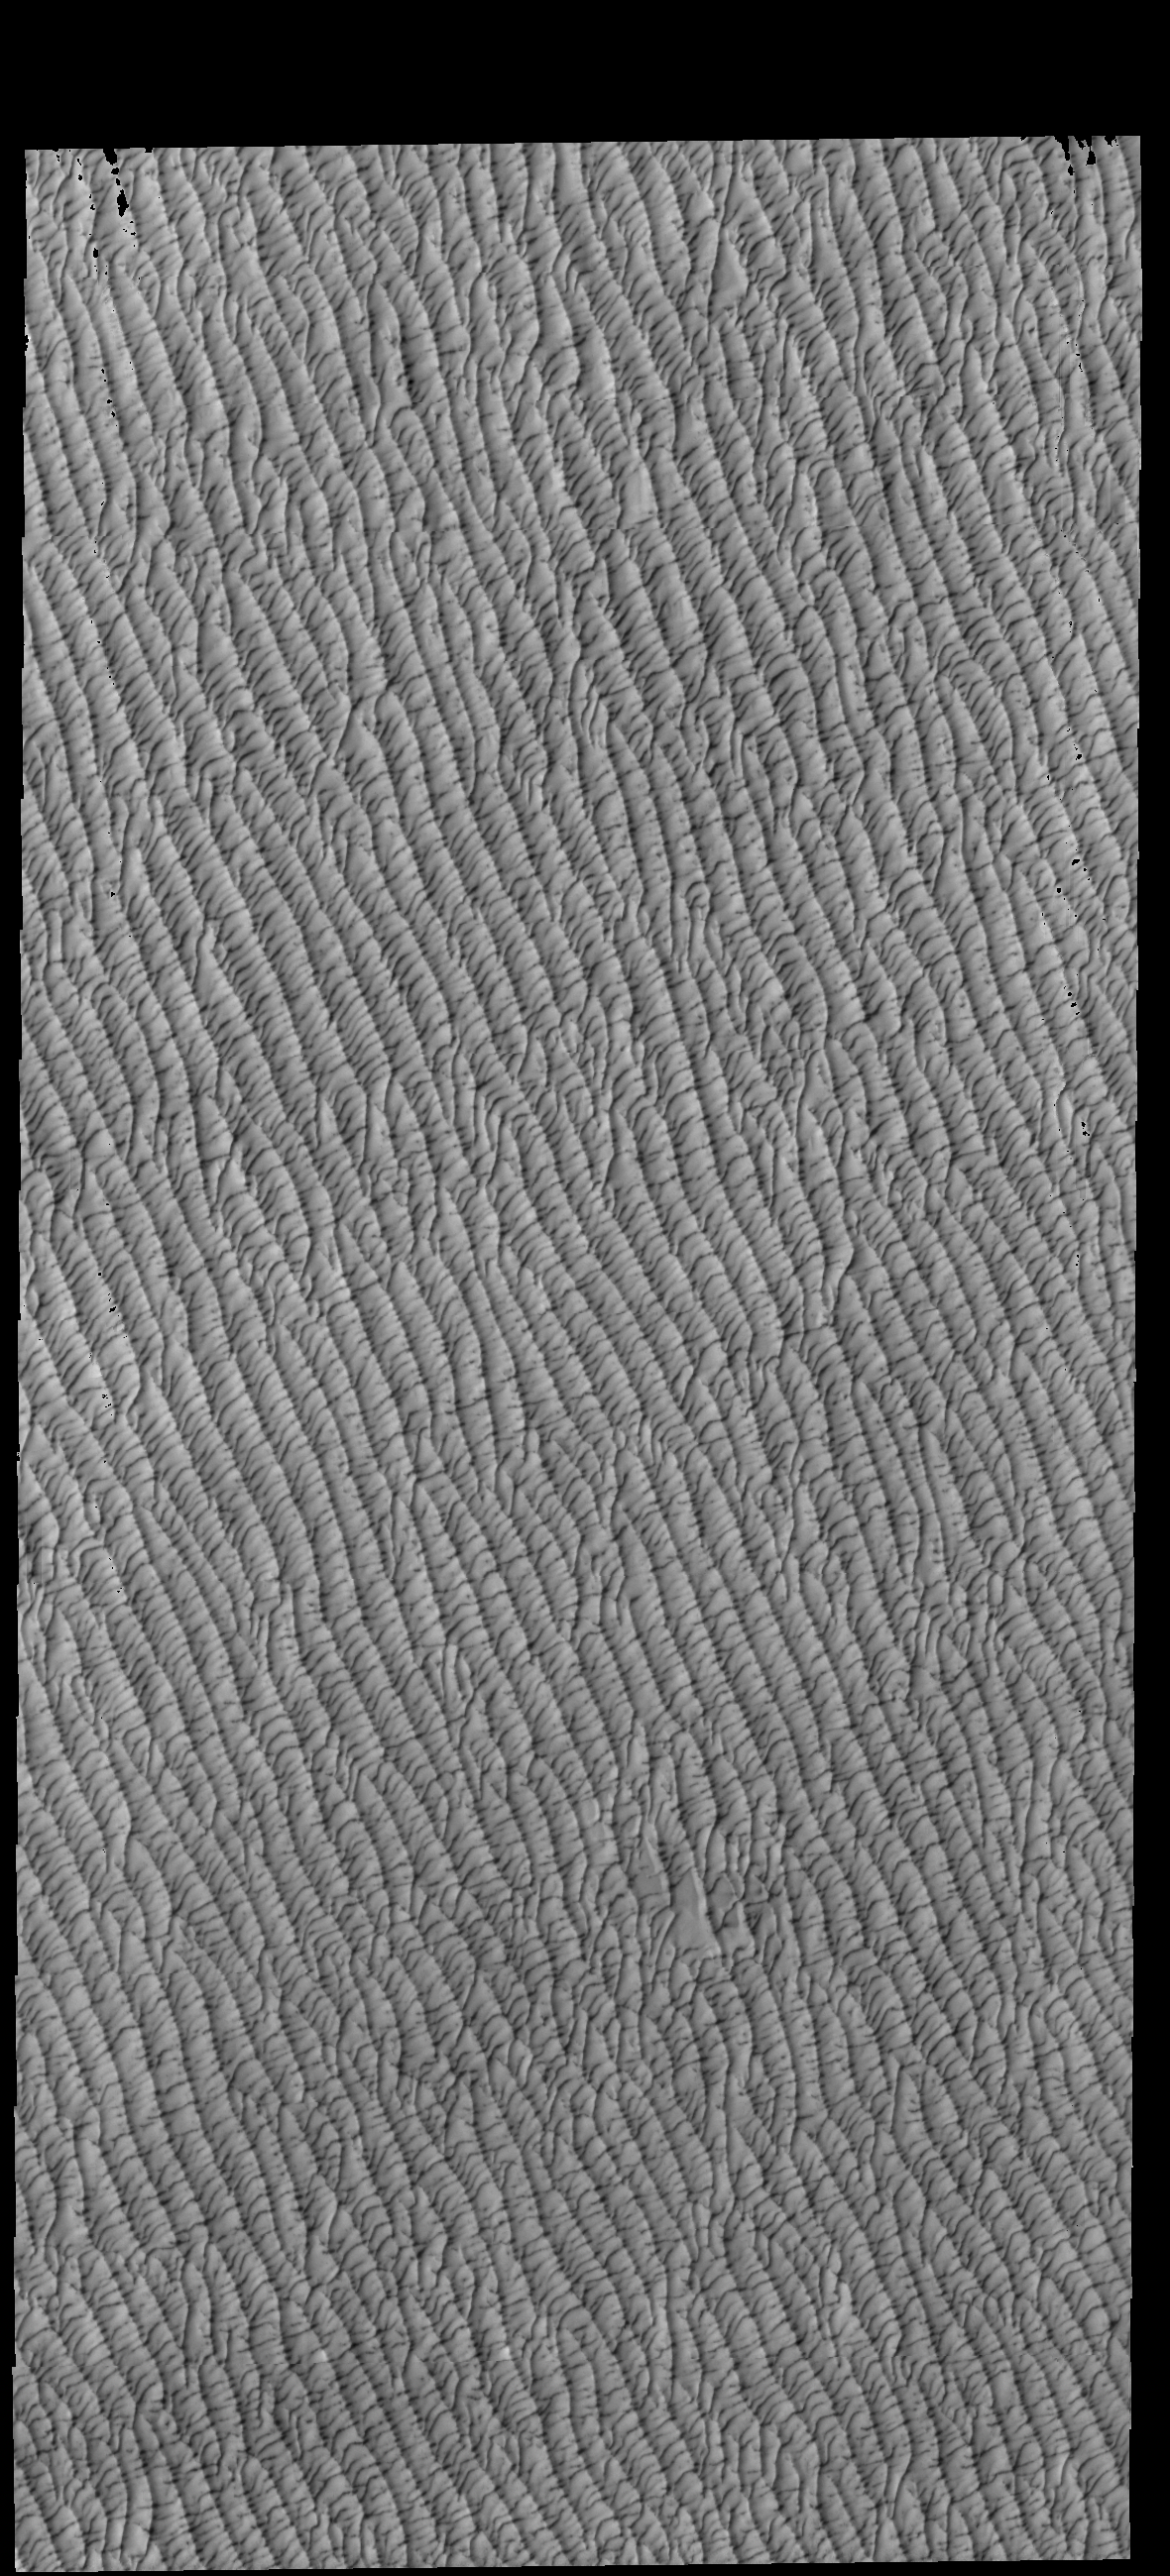

Olympia Undae

This VIS image of Olympia Undae was collected in the middle of north polar spring. As the season changes into summertime, the dune crests will lose all the winter frosts, completely revealing the darker sand beneath. The density of dunes and the alignments of the dune crests varies with location, controlled by the amount of available sand and the predominant winds over time.

Olympia Undae is a vast dune field in the north polar region of Mars. It consists of a broad sand sea or erg that partly rings the north polar cap from about 120° to 240°E longitude and 78° to 83°N latitude. The dune field covers an area of approximately 470,000 km2 (bigger than California, smaller than Texas). Olympia Undae is the largest continuous dune field on Mars. Olympia Undae is not the only dune field near the north polar cap, several other smaller fields exist in the same latitude, but in other ranges of longitude, e.g. Abolos and Siton Undae. Barchan and transverse dune forms are the most common. In regions with limited available sand individual barchan dunes will form, the surface beneath and between the dunes is visible. In regions with large sand supplies, the sand sheet covers the underlying surface, and dune forms are found modifying the surface of the sand sheet. In this case transverse dunes are more common. Barchan dunes “point” down wind, transverse dunes are more linear and form parallel to the wind direction. The “square” shaped transverse dunes in Olympia Undae are due to two prevailing wind directions.

Credit: NASA/JPL-Caltech/ASU